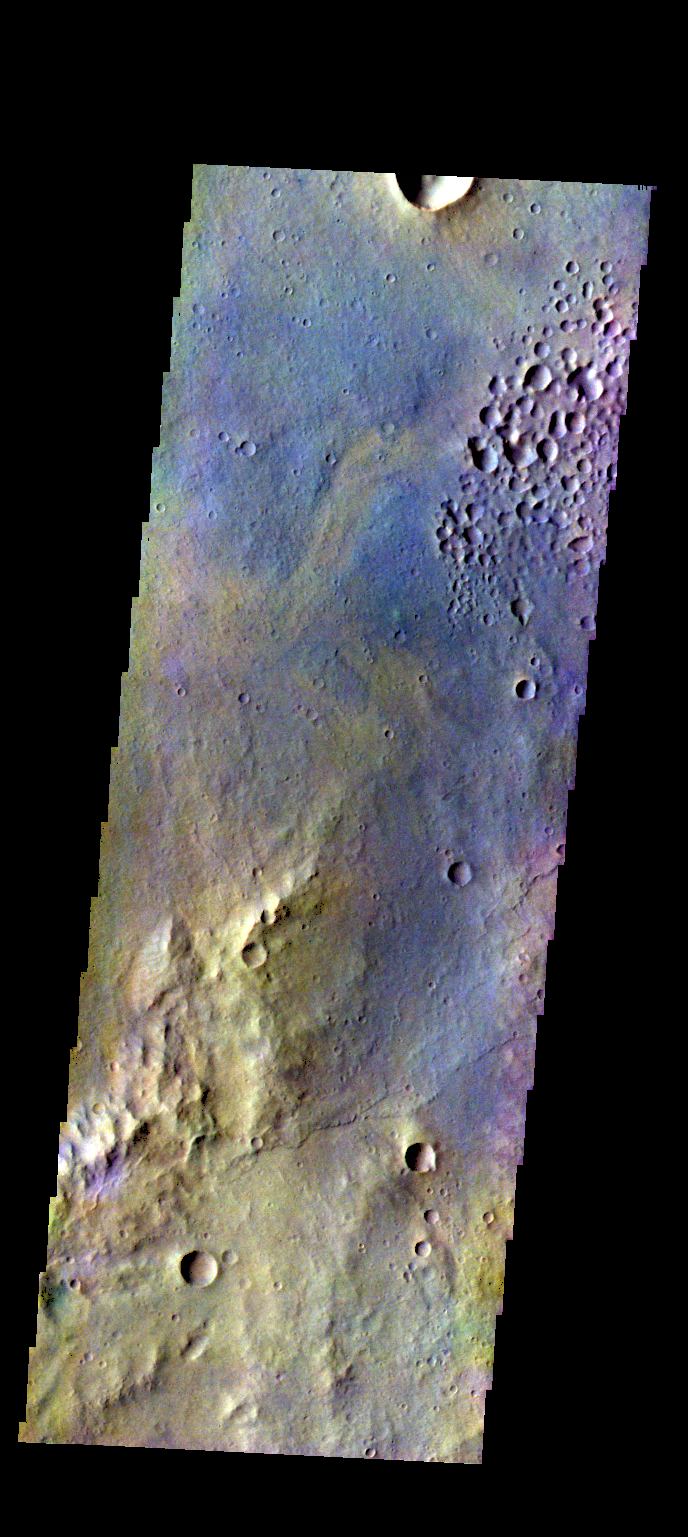

Margaritifer Terra – False Color

The THEMIS VIS camera contains 5 filters. The data from different filters can be combined in multiple ways to create a false color image. These false color images may reveal subtle variations of the surface not easily identified in a single band image. Today’s false color image shows part of the plains of Margaritifer Terra.

Credit: NASA/JPL-Caltech/ASU